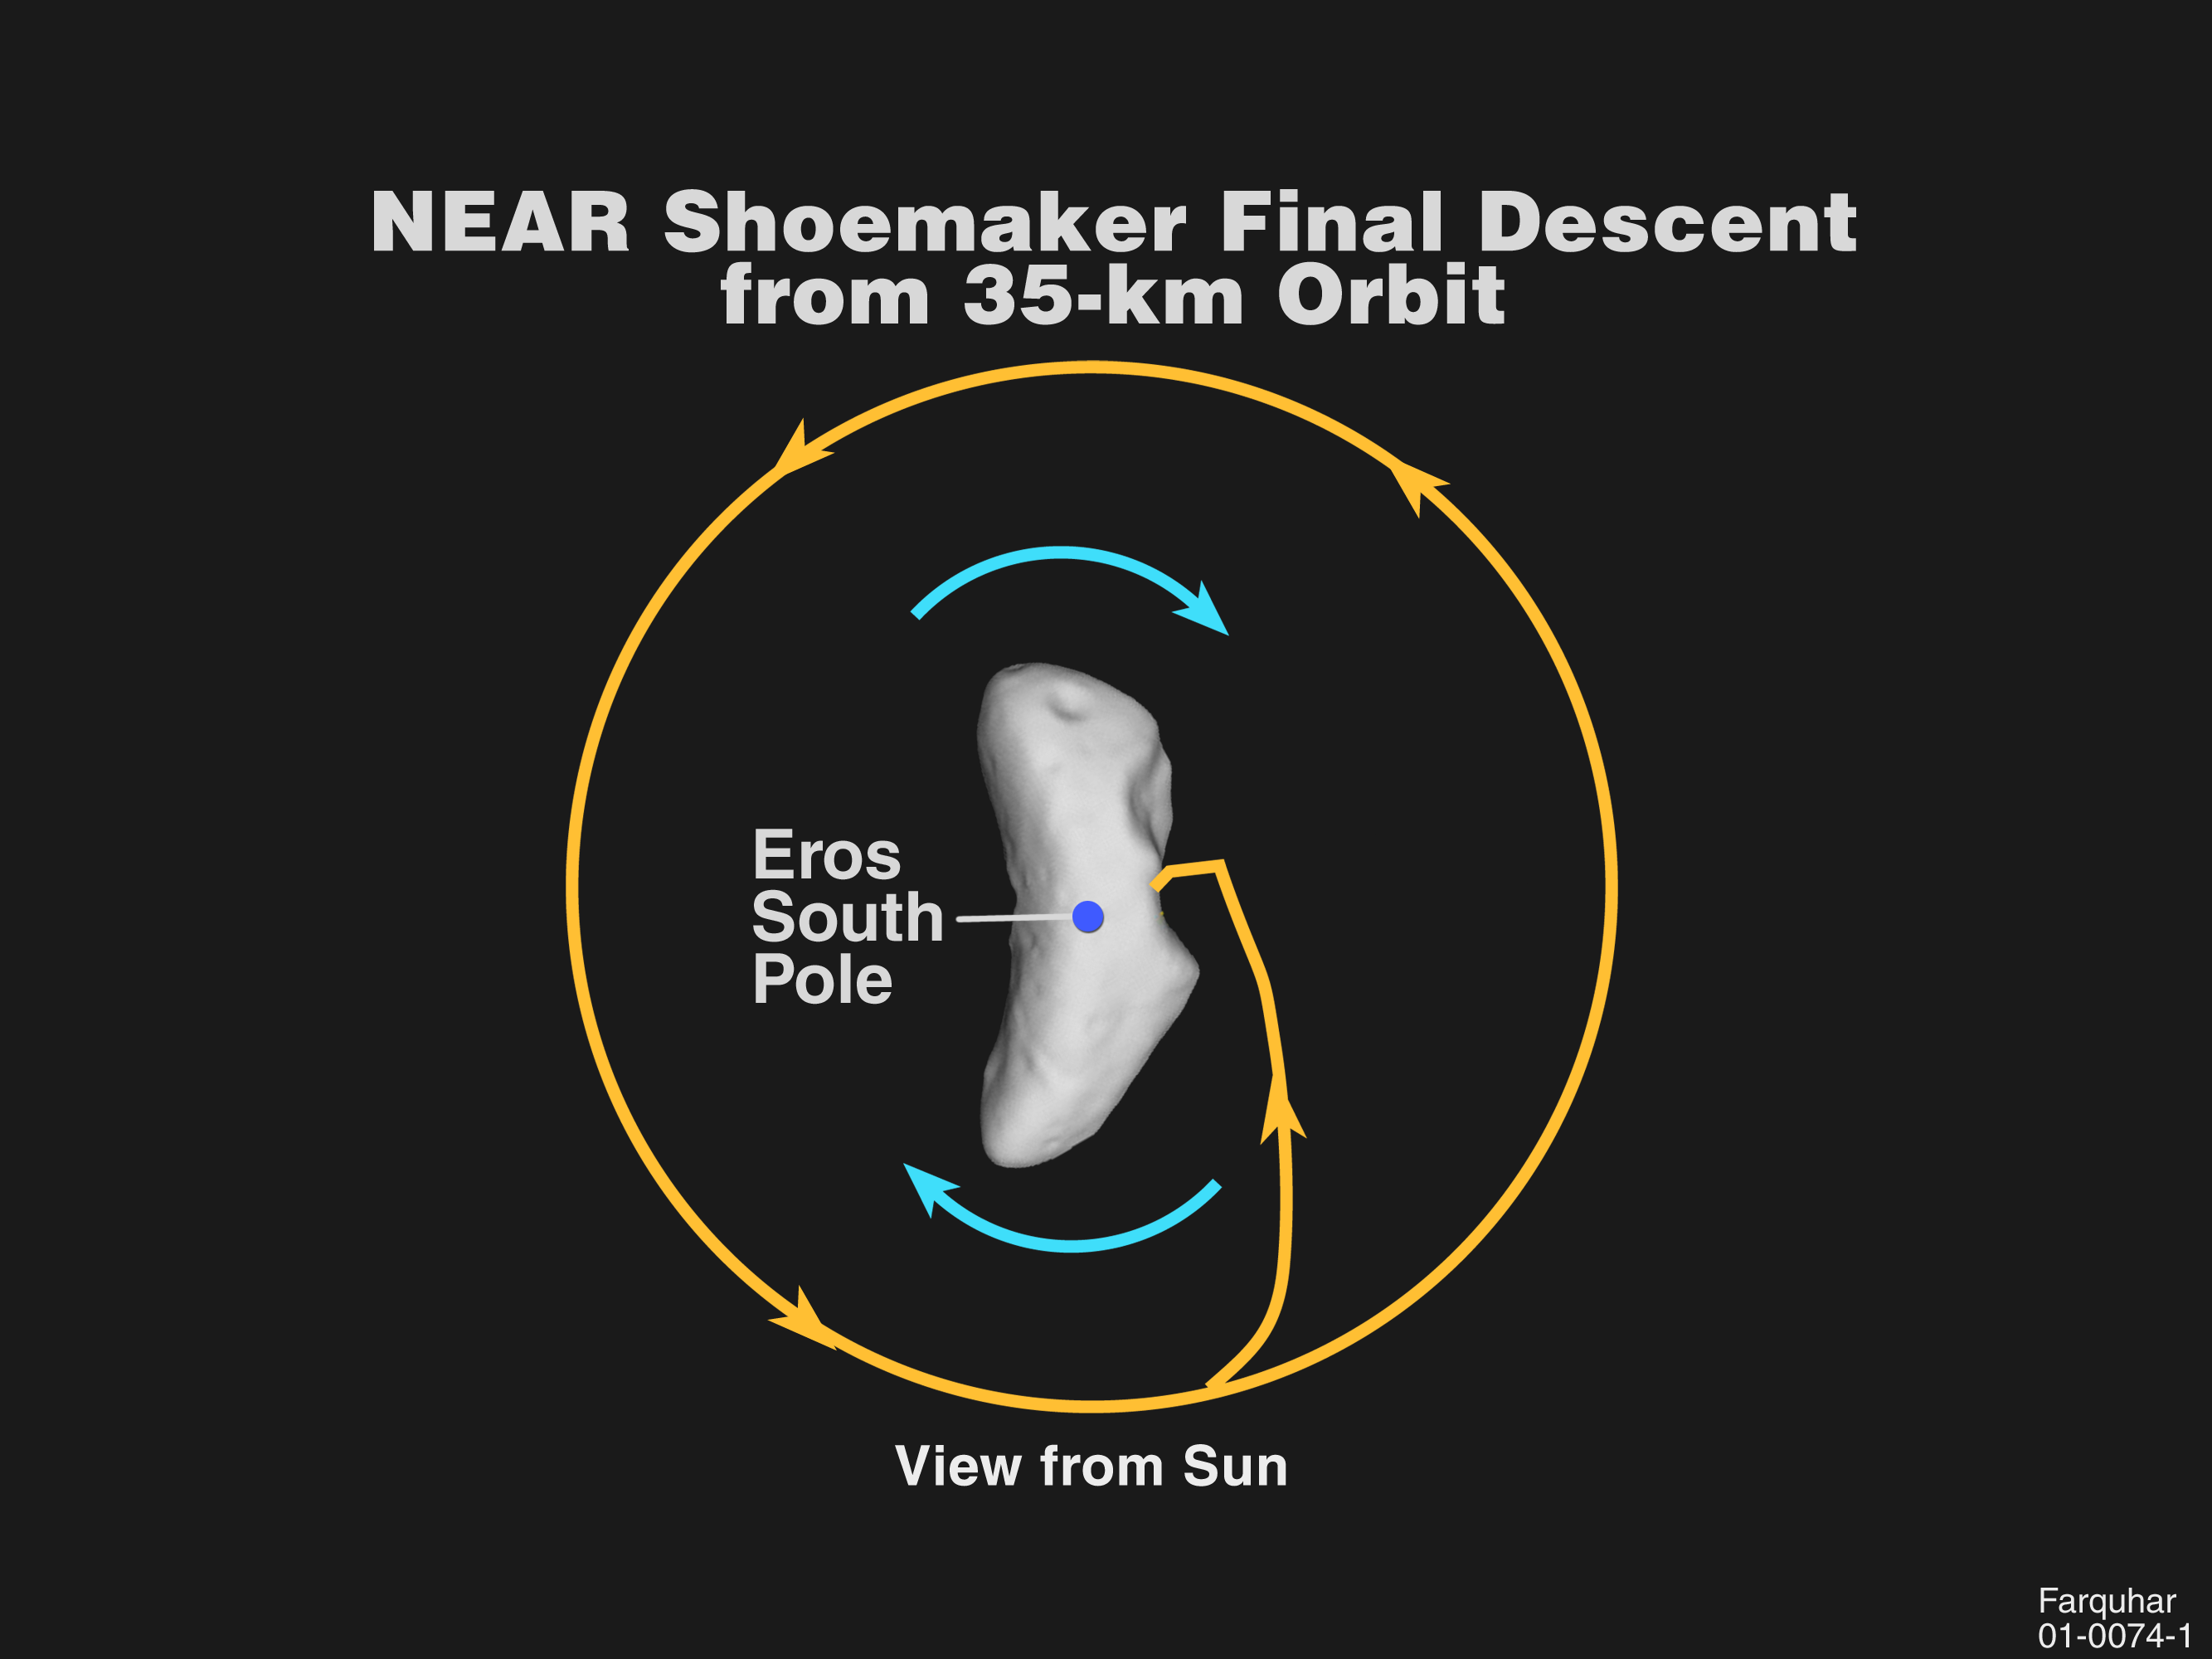

NEAR Shoemaker’s Path

This plot shows NEAR Shoemaker’s projected path from orbit to the surface of Eros on Feb. 12. Viewed from the sun, Eros is moving in a clockwise direction as it spins on its axis, while the spacecraft moves counterclockwise in a circular orbit 35 kilometers (22 miles) from the asteroid’s center. The pair will be about 316 million kilometers (196 million miles) from Earth.

NEAR Shoemaker will de-orbit with a short engine burn at 10:31 a.m. EST, about 4 ½ hours before it’s scheduled to reach the surface. The final leg of the controlled descent begins with the spacecraft about 5 kilometers (3 miles) above Eros; it will then execute an unprecedented series of four engine burns designed to slow its descent from about 20 mph to about 5 mph. NEAR Shoemaker is expected to touch down in an area bordering Himeros, the asteroid’s distinctive saddle-shaped depression, after providing the highest-resolution images ever taken of Eros’ boulder-strewn, cratered terrain.

Built and managed by The Johns Hopkins University Applied Physics Laboratory, Laurel, Maryland, NEAR was the first spacecraft launched in NASA’s Discovery Program of low-cost, small-scale planetary missions. See the NEAR web page at http://near.jhuapl.edu/ for more details.

Credit: NASA/JPL/JHUAPL